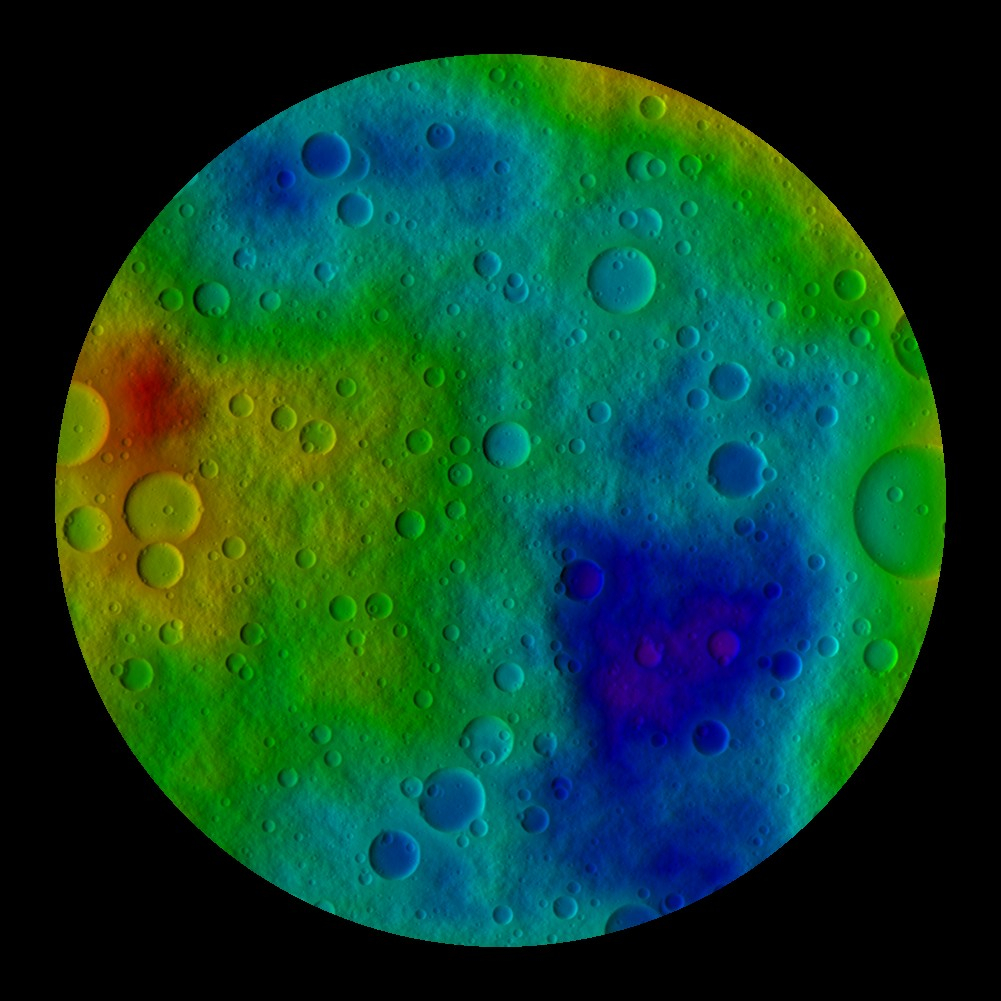

Simulated Vesta from the South Pole

This image shows the scientists’ best guess to date of what the surface of the protoplanet Vesta might look like from the south pole, as projected onto a sphere 250 kilometers (160 miles) in radius. It was created as part of an exercise for NASA’s Dawn mission involving mission planners at NASA’s Jet Propulsion Laboratory and science team members at the Planetary Science Institute in Tuscon, Ariz.

The images incorporate the best data on dimples and bulges of the protoplanet Vesta from ground-based telescopes and NASA’s Hubble Space Telescope. The map is bounded by the latitude 60 degrees south. The color scale from red to violet illustrates high to low topography. Red topography has a radius of about 231 kilometers (144 miles) and purple topography has a low of about 213 kilometers (132 miles) in radius. The cratering and small-scale surface variations are computer-generated, based on the patterns seen on the Earth’s moon, an inner solar system object with a surface appearance that may be similar to Vesta.

Vesta, located in the main asteroid belt between Mars and Jupiter, formed very early in the history of the solar system and has one of the oldest surfaces in the system. Scientists are eager to get their first close-up look so they can better understand this early chapter.

Dawn science planners have used images like these to ensure optimal images when Dawn gets into orbit around Vesta in July 2011.

The Dawn mission to Vesta and Ceres is managed by the Jet Propulsion Laboratory, a division of the California Institute of Technology in Pasadena, for NASA’s Science Mission Directorate in Washington, DC. It is a project of the Discovery Program managed at NASA’s Marshall Space Flight Center. The University of California, Los Angeles, is home of the mission’s principal investigator, Christopher Russell, and is responsible for overall Dawn mission science. Other scientific partners include the Planetary Science Institute, Tuscon, Ariz.; Max Planck Institute for Solar System Research, Katlenburg-Lindau, Germany; German Aerospace Center Institute for Planetary Research, Berlin; Italian National Institute for Astrophysics, Rome; and the Italian Space Agency. Orbital Sciences Corporation of Dulles, Va., designed and built the Dawn spacecraft.

Credit: NASA/JPL-Caltech/UCLA/PSI